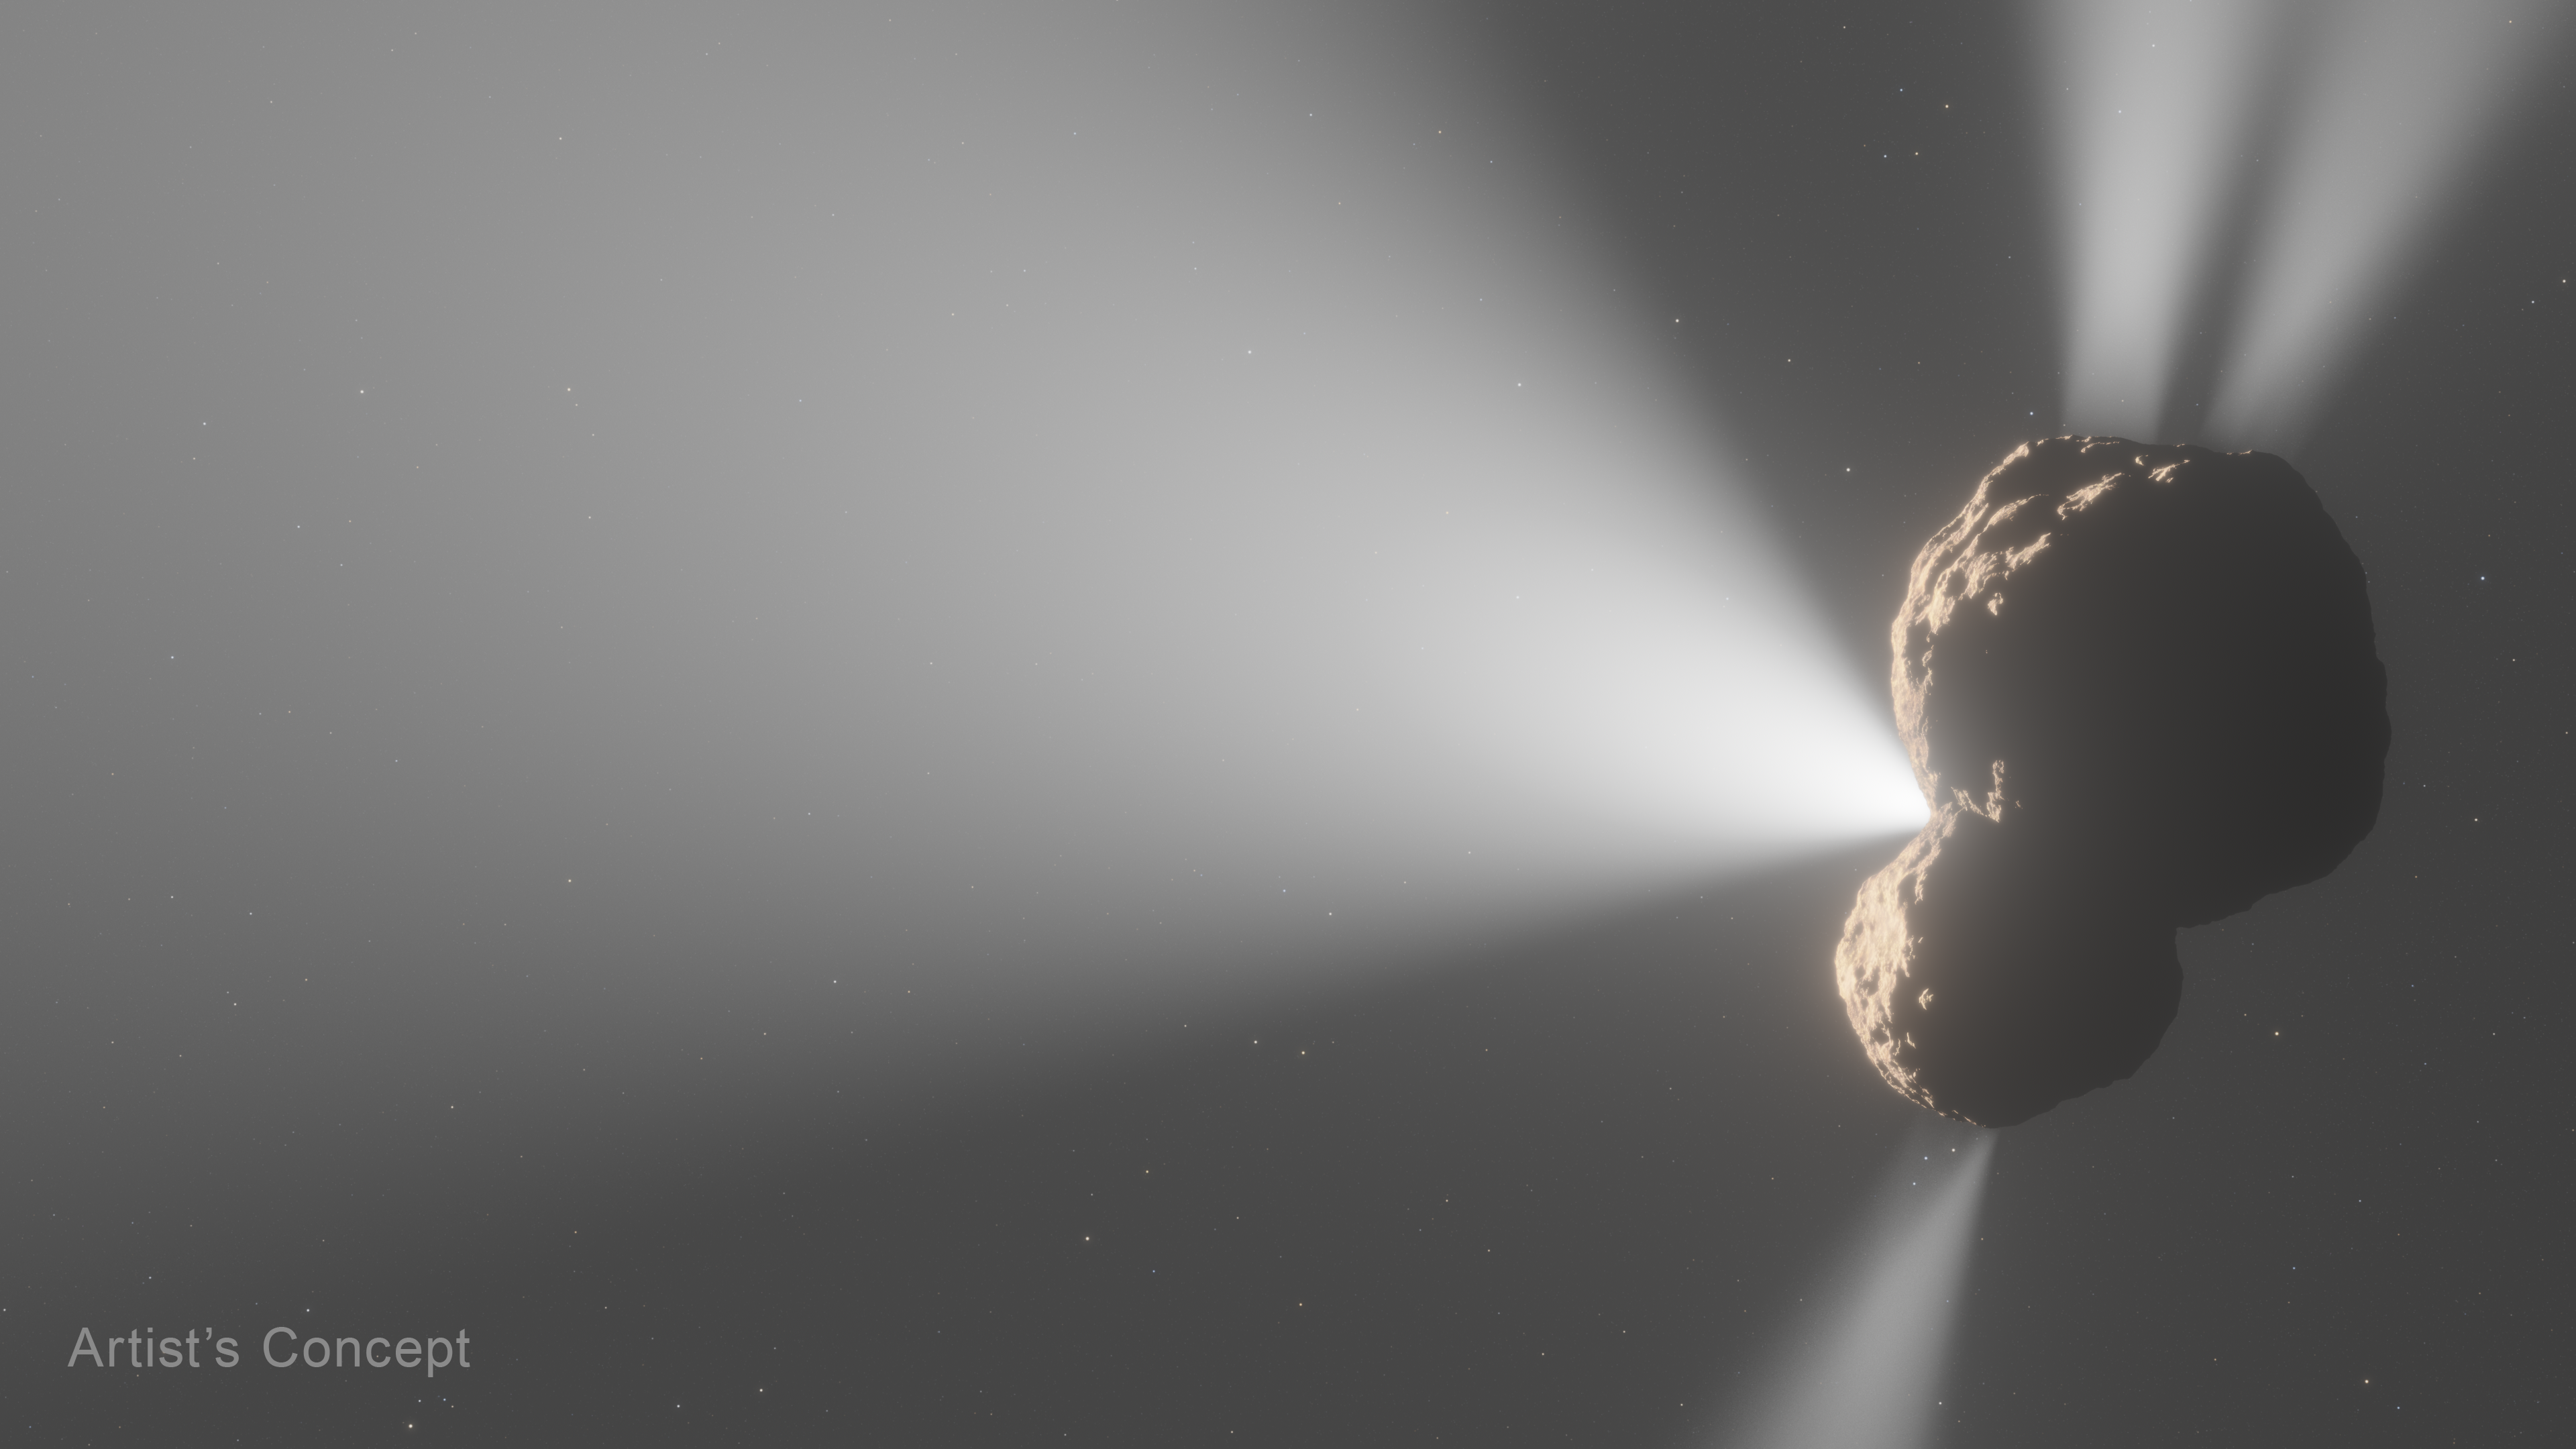

Centaur 29P Outgassing (Artist’s Concept)

An artist’s concept of Centaur 29P/Schwassmann-Wachmann 1’s outgassing activity as seen from the side. Prior radio-wavelength observations noted a jet composed of carbon monoxide (CO) gas pointed toward Earth, shown at left from this angle.

Astronomers used NASA’s James Webb Space Telescope’s spectral capabilities to map the front jet’s makeup, and also discovered three additional jets spewing from the centaur’s nucleus: two jets of carbon dioxide (CO2) gas swiping in the north and south directions, and another jet of CO spewing toward the north. The Webb data marked the first definitive detection of CO2 in Centaur 29P.

The science team’s modeling efforts revealed that the jets’ locations are dispersed across different regions of the centaur’s nucleus. The jets’ angles suggest that the nucleus may have a bilobed structure that was formed when two different objects came together, however, other scenarios are still being considered.

Credit: Artwork: NASA, ESA, CSA, Leah Hustak (STScI)